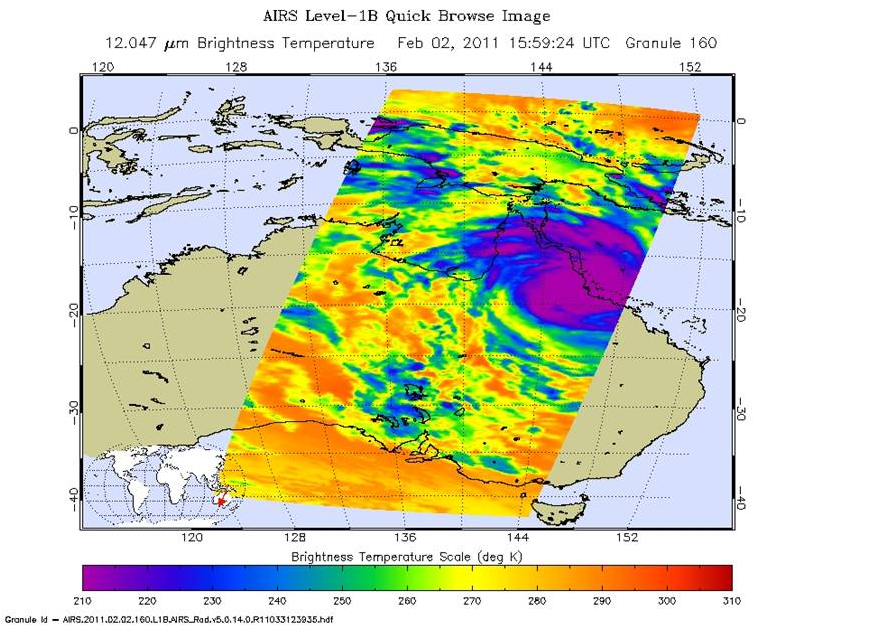

Yasi’s Fury Rakes Northeastern Australia

Powerful Tropical Cyclone Yasi slammed into the northeastern Australian state of Queensland just after midnight Feb. 3 local time near the coastal resort town of Mission Beach with maximum sustained winds of around 135 knots (250 kilometers per hour, or 155 miles per hour) and wind gusts of up to 300 kilometers per hour (186 miles per hour). This is equivalent to the threshold for a Category Five hurricane on the Saffir-Simpson scale. According to Australia’s Bureau of Meteorology, the storm has gradually weakened since landfall, but continues to produce heavy rain and dangerous wind gusts as it moves across the continent’s tropical interior. It is expected to fully dissipate within about 36 hours of landfall. The full extent of damage will not be known for some time.

The NASA Jet Propulsion Laboratory-built and managed Atmospheric Infrared Sounder (AIRS) instrument on NASA’s Aqua satellite captured this infrared image of Yasi at 10:59 a.m. EST on Feb. 2, 2011 (15:59 UTC). The AIRS data create an accurate 3-D map of atmospheric temperature, water vapor and clouds, data that are useful to cyclone forecasters. The image shows the temperature of Yasi’s cloud tops or the surface of Earth in cloud-free regions. The coldest cloud-top temperatures appear in purple, indicating towering cold clouds and heavy precipitation. The infrared signal of AIRS does not penetrate through clouds. Where there are no clouds, AIRS reads the infrared signal from the surface of the ocean waters, revealing warmer temperatures in orange and red.

About AIRS
The Atmospheric Infrared Sounder, AIRS, in conjunction with the Advanced Microwave Sounding Unit, AMSU, senses emitted infrared and microwave radiation from Earth to provide a three-dimensional look at Earth’s weather and climate. Working in tandem, the two instruments make simultaneous observations all the way down to Earth’s surface, even in the presence of heavy clouds. With more than 2,000 channels sensing different regions of the atmosphere, the system creates a global, three-dimensional map of atmospheric temperature and humidity, cloud amounts and heights, greenhouse gas concentrations, and many other atmospheric phenomena. Launched into Earth orbit in 2002, the AIRS and AMSU instruments fly onboard NASA’s Aqua spacecraft and are managed by NASA’s Jet Propulsion Laboratory in Pasadena, Calif., under contract to NASA. JPL is a division of the California Institute of Technology in Pasadena.

Credit: NASA/JPL-Caltech